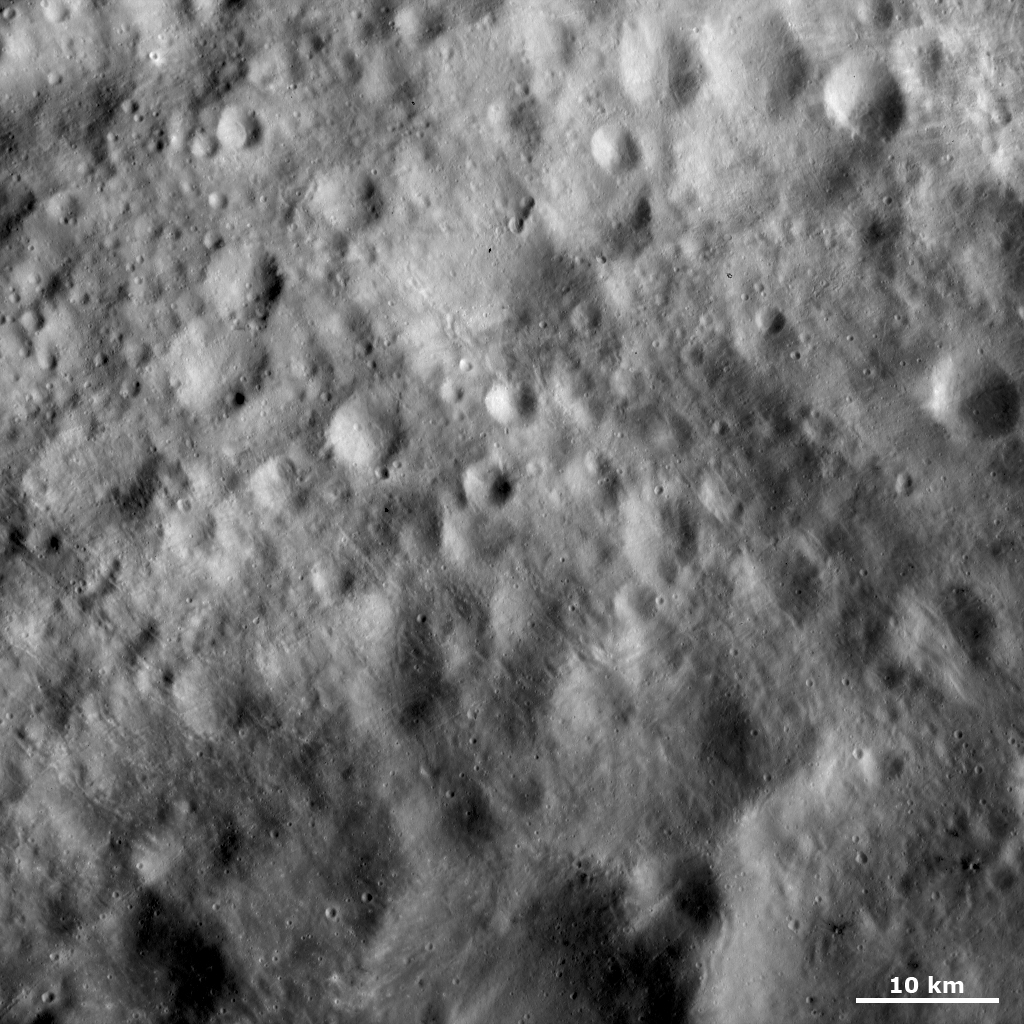

Old Cratered Terrain on Vesta’s Equator

This Dawn FC (framing camera) image shows old cratered terrain located on Vesta’s equator. Many of these craters have very degraded, rounded rims. There is a large crater near the top center of the image, which has such a degraded rim that it is only visible as a shallow depression. There are three smaller, fresher craters located across the rim of this crater. Unlike many areas on Vesta’s surface, very few of these craters have any bright or dark material exposed in them. However, there are many grooves crisscrossing many of the craters. These grooves are orientated in two different diagonal directions across the image.

This image is located in Vesta’s Numisia quadrangle and the center of the image is 0.4 degrees north latitude, 255.1 degrees east longitude. NASA’s Dawn spacecraft obtained this image with its framing camera on Oct. 26, 2011. This image was taken through the camera’s clear filter. The distance to the surface of Vesta is 700 kilometers (435 miles) and the image has a resolution of about 70 meters (230 feet) per pixel. This image was acquired during the HAMO (high-altitude mapping orbit) phase of the mission.

The Dawn mission to Vesta and Ceres is managed by NASA’s Jet Propulsion Laboratory, a division of the California Institute of Technology in Pasadena, for NASA’s Science Mission Directorate, Washington. UCLA is responsible for overall Dawn mission science. The Dawn framing cameras have been developed and built under the leadership of the Max Planck Institute for Solar System Research, Katlenburg-Lindau, Germany, with significant contributions by DLR German Aerospace Center, Institute of Planetary Research, Berlin, and in coordination with the Institute of Computer and Communication Network Engineering, Braunschweig. The framing camera project is funded by the Max Planck Society, DLR, and NASA/JPL.

Credit: NASA/JPL-Caltech/UCLA/MPS/DLR/IDA